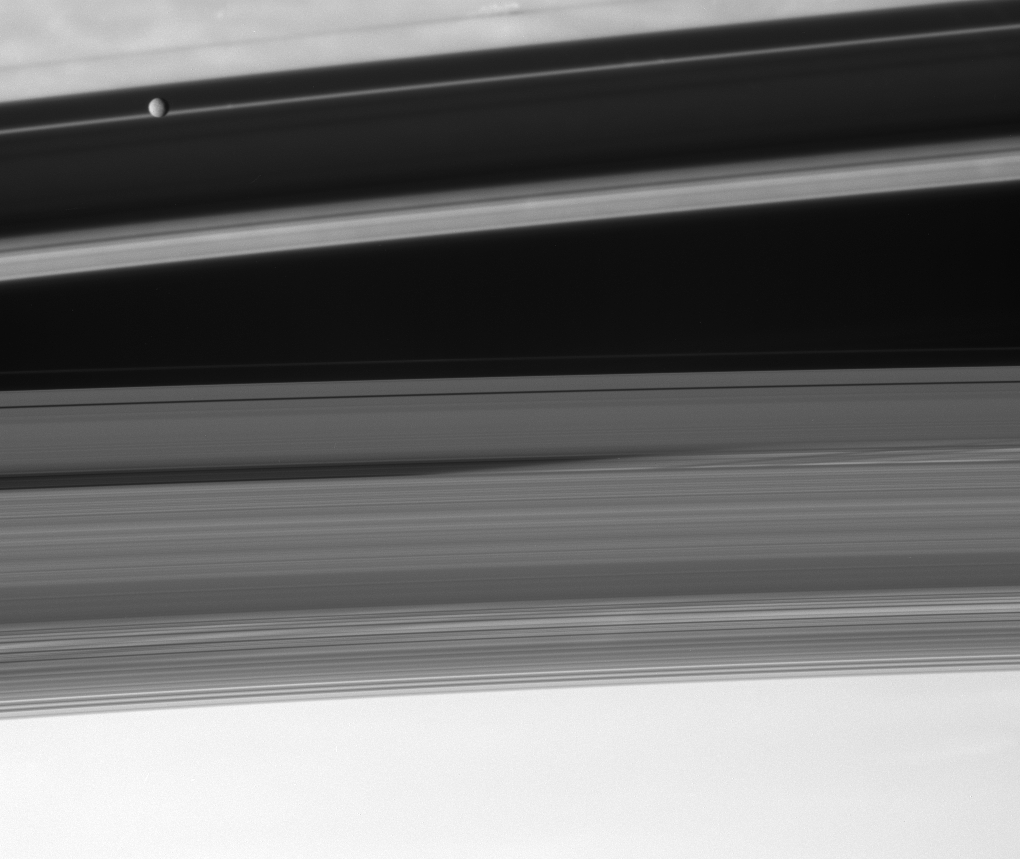

Shadowplay

The Cassini spacecraft looks upward from beneath the ringplane to spy the moon Mimas floating above the shadowed cloudtops of the Saturnian north.

This view looks toward the sunlit side of the rings from about 5 degrees below the ringplane. Mimas is 397 kilometers (247 miles) across. The rings themselves produce the shadows which, from this perspective, appear to overlay.

The image was taken with the Cassini spacecraft narrow-angle camera on Sept. 18, 2007, using a spectral filter sensitive to wavelengths of infrared light centered at 750 nanometers. The view was acquired at a distance of approximately 3.4 million kilometers (2.1 million miles) from Saturn. Image scale is 20 kilometers (13 miles) per pixel.

The Cassini-Huygens mission is a cooperative project of NASA, the European Space Agency and the Italian Space Agency. The Jet Propulsion Laboratory, a division of the California Institute of Technology in Pasadena, manages the mission for NASA’s Science Mission Directorate, Washington, D.C. The Cassini orbiter and its two onboard cameras were designed, developed and assembled at JPL. The imaging operations center is based at the Space Science Institute in Boulder, Colo.

Credit: NASA/JPL/Space Science Institute